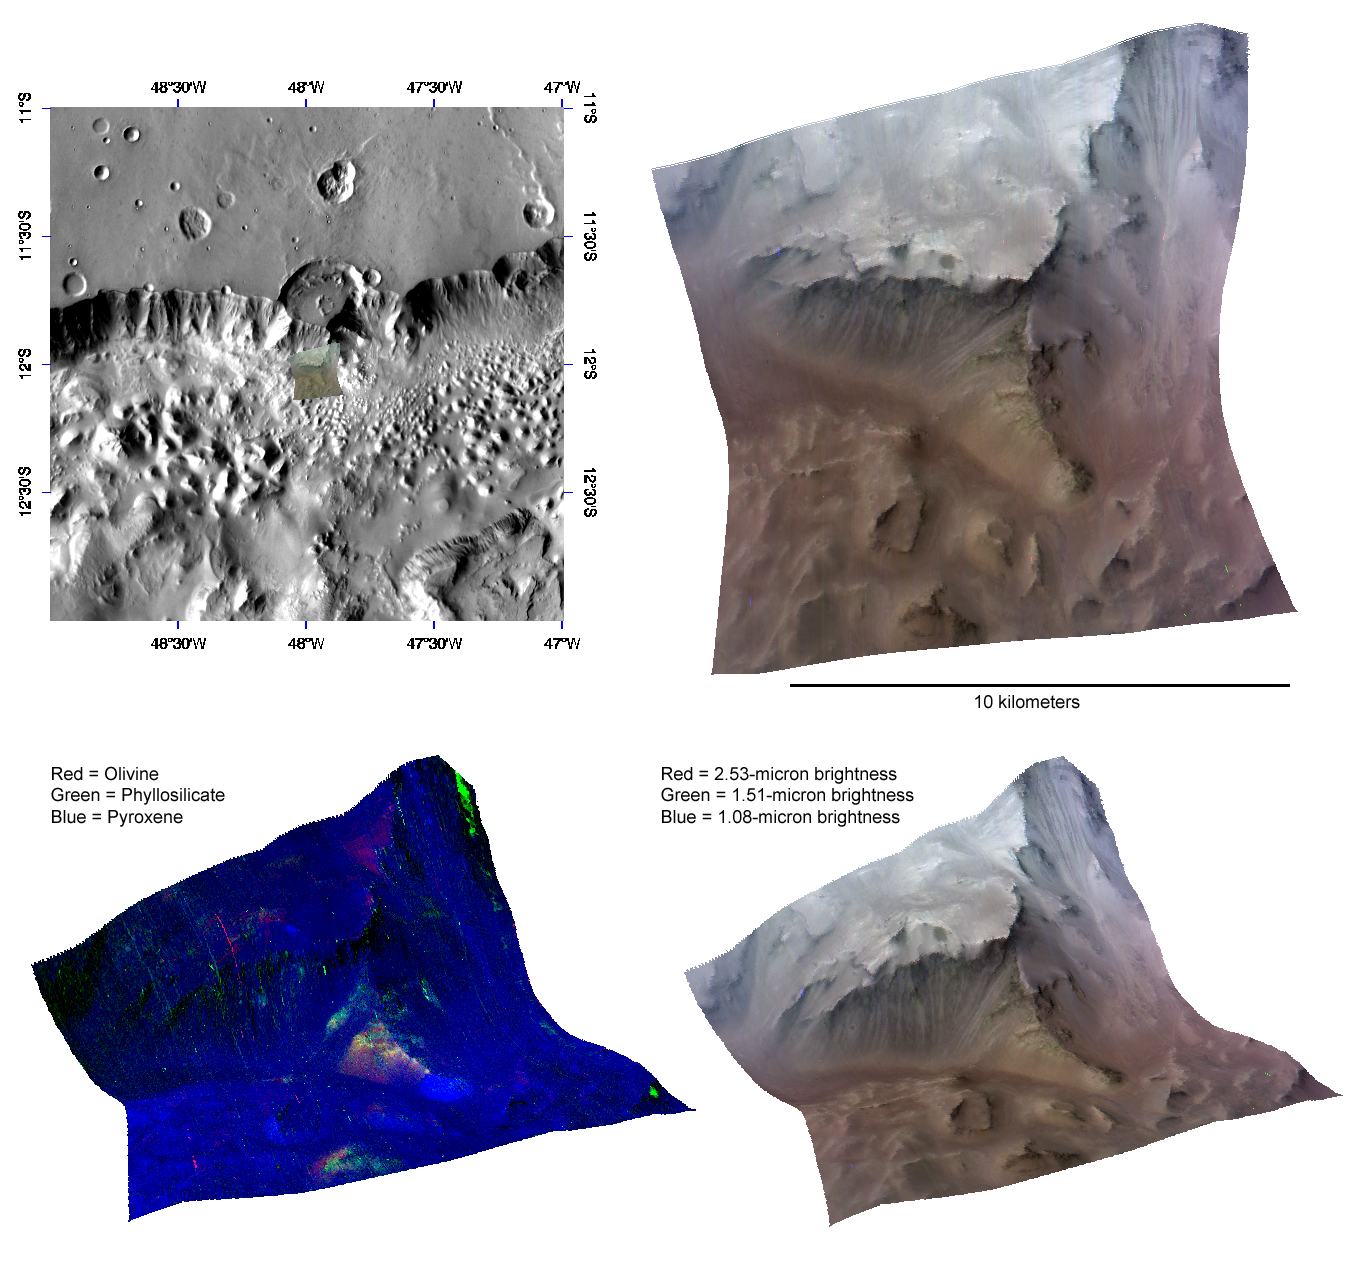

Alteration of the Crust Beneath a Highland Crater

This image of the wall of Capri Chasma, in Valles Marineris, was taken by the Compact Reconnaissance Imaging Spectrometer for Mars (CRISM) at 1151 UTC (7:51 a.m. EDT) on October 6, 2007, near 12.03 degrees south latitude, 312.04 degrees east longitude. CRISM’s image was taken in 544 colors covering 0.36-3.92 micrometers, and shows features as small as 20 meters (66 feet) across. The region covered is just over 10 kilometers (6.2 miles) wide at its narrowest point, and is one of several dozen that CRISM has taken to search for exposed layering in the chasma walls.

Valles Marineris is a large canyon system that extends more than 4,000 kilometers (2,485 miles) covering nearly one-fifth of the planet’s circumference. If it were located on Earth, Valles Marineris would stretch from the California coast to New England and hold a volume of water approximately equal to that held by the Mediterranean Sea. One of several chasmata that comprise Valles Marineris, Capri Chasma is located toward the eastern end of the larger system.

The upper left panel in the montage above reveals the location of the CRISM image on a mosaic taken by the Mars Odyssey spacecraft’s Thermal Emission Imaging System (THEMIS). The CRISM data are centered on a resistant spur of material roughly 4 kilometers (2.5 miles) long, located below a crater whose floor was eroded away by the chasma’s rim. The upper right panel reveals this spur in infrared false color. Bright streaks emanating downward from the ridge indicate mass wasting of the lighter material that caps the spur.

The lower two images are renderings of data draped over topography without vertical exaggeration. These images provide a view of the spur’s elevation relative to the surrounding terrain – the lower right in infrared false color, the lower left in false color to reveal mineral content. The predominantly blue color of the lower left image shows that the chasma wall rock is rich in pyroxene, a major constituent of basaltic rocks. The reds and greens in the resistant material that comprises the ridge indicate the presence of olivine and clay-like minerals called phyllosilicates. Broad swaths of red, yellow and green indicate mass wasting of this resistant material down the slope of the spur. Occurrence of phyllosilicate in the deep-seated wall rock provides evidence for a very ancient wet environment.

CRISM is one of six science instruments on NASA’s Mars Reconnaissance Orbiter. Led by The Johns Hopkins University Applied Physics Laboratory, Laurel, Md., the CRISM team includes expertise from universities, government agencies and small businesses in the United States and abroad. NASA’s Jet Propulsion Laboratory, a division of the California Institute of Technology in Pasadena, manages the Mars Reconnaissance Orbiter and the Mars Science Laboratory for NASA’s Science Mission Directorate, Washington. Lockheed Martin Space Systems, Denver, built the orbiter.

Credit: NASA/JPL/JHUAPL